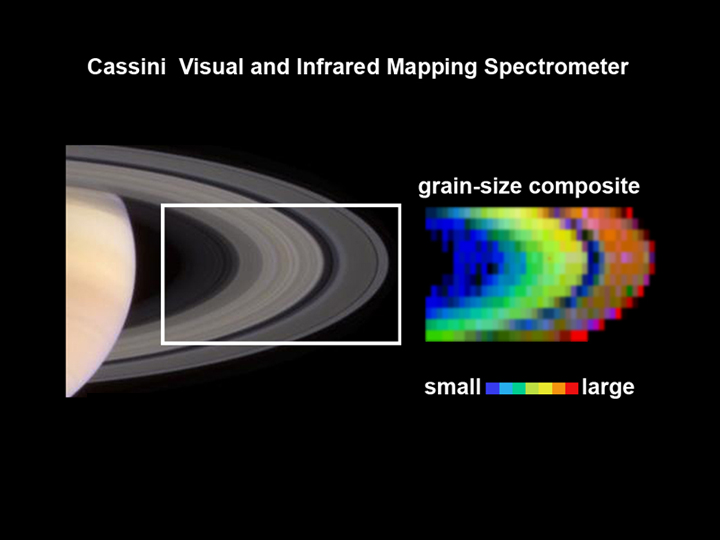

The Stuff of Rings

Evidence from the visual and infrared mapping spectrometer on the Cassini spacecraft indicates that the grain sizes in Saturn’s rings grade from smaller to larger, related to distance from Saturn. Those data (right) are shown next to a corresponding picture of the rings taken by Cassini’s narrow angle camera.

Saturn’s rings are thought to be made up of boulder-size snowballs. By looking at the rings with the visual and infrared mapping spectrometer, the size of the ice crystals, or grains, on the surfaces of those boulders can be determined.

This visual and infrared mapping spectrometer has a spatial resolution similar to that of the human eye, so it provides a view analogous to standing on the spacecraft. Only instead of looking at the rings in visible wavelengths, the instrument sees wavelengths beyond what human eyes can see, ranging from the ultraviolet to the infrared.

The latest observations show that grain sizes range from very small, like powdery snow on Earth, to larger grains, like more granular snow.

The visual and infrared mapping spectrometer can also see the fingerprint signatures of chemical bonds, and, in this case, it spotted the bonds of frozen water molecules. Saturn’s rings are made mostly of water in the form of ice. While this has been known for many years, the Cassini data are showing that the ring ice is more pure than previously thought, with the most pure ices generally being observed at increasing distances from Saturn.

The Cassini-Huygens mission is a cooperative project of NASA, the European Space Agency and the Italian Space Agency. The Jet Propulsion Laboratory, a division of the California Institute of Technology in Pasadena, manages the Cassini-Huygens mission for NASA’s Office of Space Science, Washington, D.C. The Cassini orbiter was designed, developed and assembled at JPL. The visual and infrared mapping spectrometer team is based at the University of Arizona, Tucson, Ariz.

Credit: NASA/JPL/University of Arizona